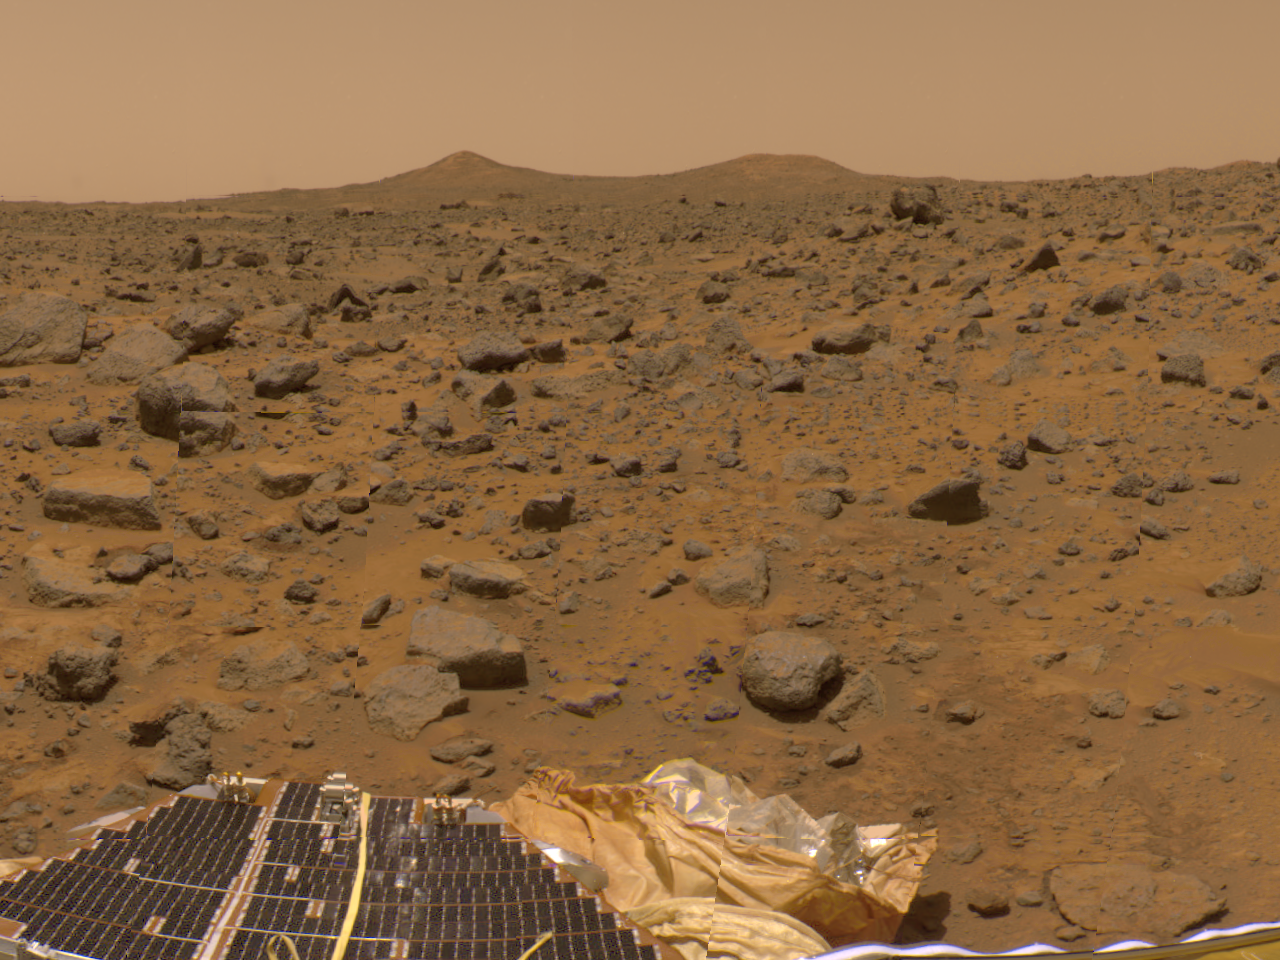

Twin Peaks in 360-degree Panorama

The prominent hills dubbed “Twin Peaks” approximately 1-2 kilometers away were imaged by the Imager for Mars Pathfinder (IMP) as part of a 360-degree color panorama, taken over sols 8, 9 and 10. A lander petal and deflated airbag are at the bottom of the image.

Mars Pathfinder is the second in NASA’s Discovery program of low-cost spacecraft with highly focused science goals. The Jet Propulsion Laboratory, Pasadena, CA, developed and manages the Mars Pathfinder mission for NASA’s Office of Space Science, Washington, D.C. JPL is an operating division of the California Institute of Technology (Caltech). The Imager for Mars Pathfinder (IMP) was developed by the University of Arizona Lunar and Planetary Laboratory under contract to JPL. Peter Smith is the Principal Investigator.

Photojournal note: Sojourner spent 83 days of a planned seven-day mission exploring the Martian terrain, acquiring images, and taking chemical, atmospheric and other measurements. The final data transmission received from Pathfinder was at 10:23 UTC on September 27, 1997. Although mission managers tried to restore full communications during the following five months, the successful mission was terminated on March 10, 1998.

Credit: NASA/JPL